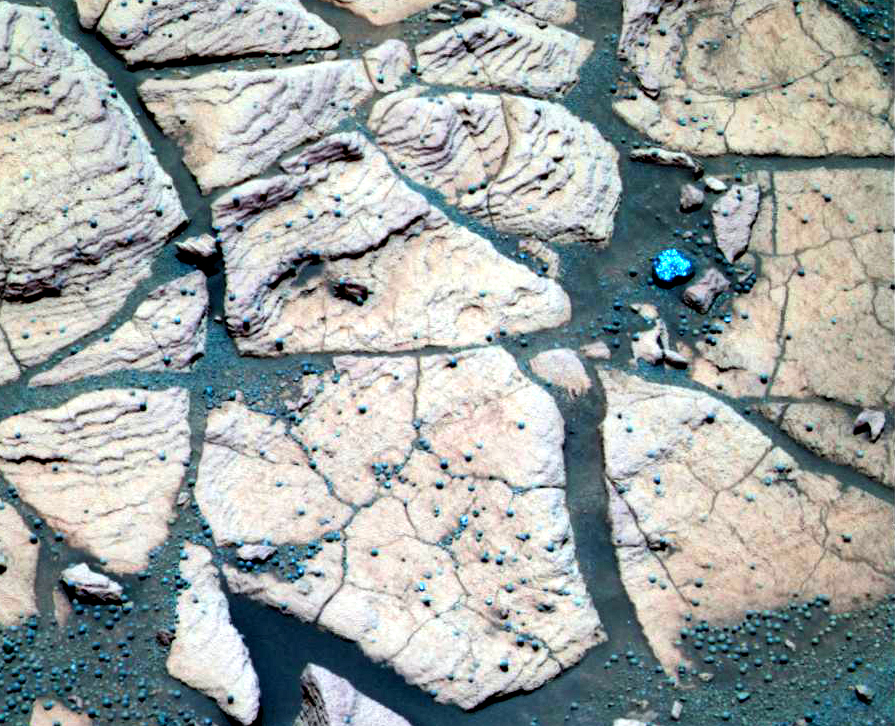

‘Berries’ and Rock Share Common Origins

This false-color composite image, taken at a region of the rock outcrop dubbed “Shoemaker’s Patio” near the Mars Exploration Rover Opportunity’s landing site, shows finely layered sediments, which have been accentuated by erosion. The sphere-like grains or “blueberries” distributed throughout the outcrop can be seen lining up with individual layers. This observation indicates that the spherules are geologic features called concretions, which form in pre-existing wet sediments. Other sphere-like grains, such as impact spherules or volcanic lapilli (fragments of material etween 2 and 64 millimeters or .08 and 2.5 inches in maximum dimension that are ejected from a volcano) are thought to be deposited with sediments and thus would form layers distinct from those of the rocks. This image was captured by the rover’s panoramic camera on the 50th martian day, or sol, of the mission. Data from the camera’s infrared, green and violet filters were used to create this false-color picture.

Credit: NASA/JPL/Cornell